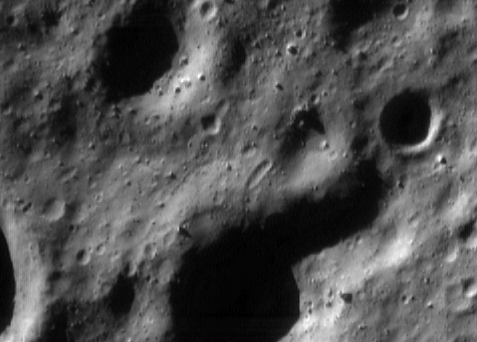

Looking Down

NEAR Shoemaker photographs Eros under a variety of lighting and viewing geometries suited to different science objectives. Taken with the Sun high in the sky, images with few shadows are best for mapping the color properties of the surface. Conversely, images taken from directly above a surface with oblique illumination are best for seeing landforms, because shadowing highlights the subtle shape changes on the asteroid’s surface.

This image was taken at the latter geometry on May 11, 2000, from an orbital altitude of 52 kilometers (33 miles). The whole scene is about 1.8 kilometers (1.1 miles) across, and shows features as small as 4 meters (13 feet). The rounded nature of the landforms results from formation of small impact craters over the eons. Sharp topography is eroded away by this process, and the surface is blanketed and smoothed by the fragmental debris, or “regolith.” The large boulders scattered throughout the scene are the largest fragments of the rocky regolith.

Built and managed by The Johns Hopkins University Applied Physics Laboratory, Laurel, Maryland, NEAR was the first spacecraft launched in NASA’s Discovery Program of low-cost, small-scale planetary missions. See the NEAR web page at http://near.jhuapl.edu/ for more details.

Credit: NASA/JPL/JHUAPL